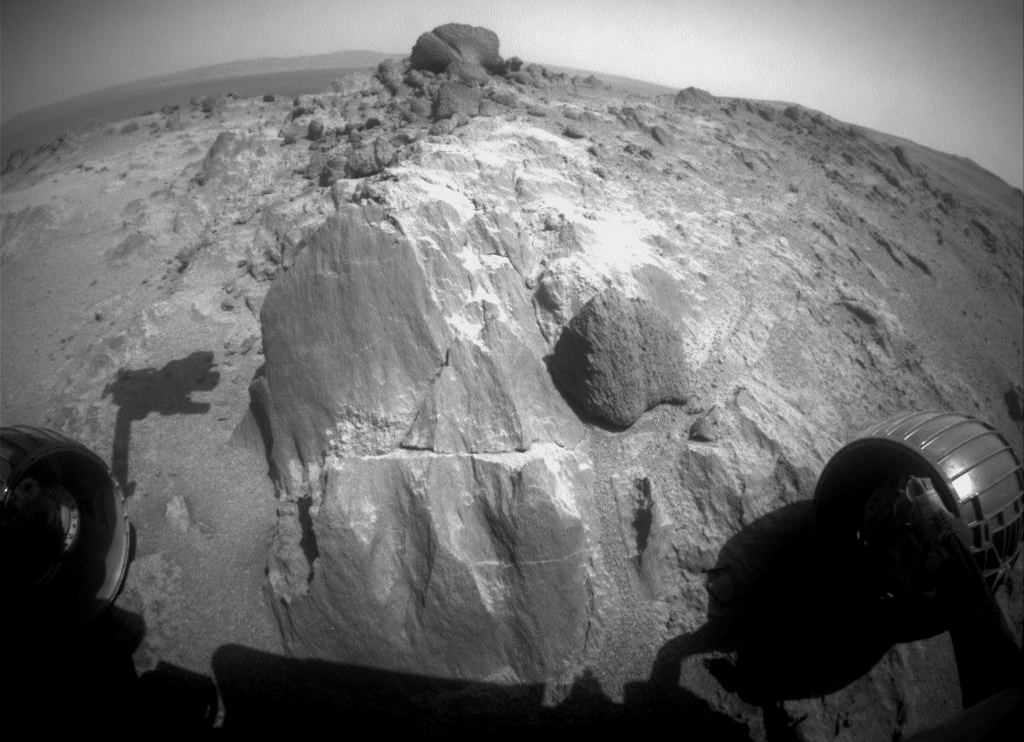

Blocky Rock is Exam Target for Mars Rover Opportunity

The flat-faced rock near the center of this image is a target for contact investigation by NASA’s Mars Exploration Rover Opportunity in early March 2015.

The view is from the rover’s front hazard avoidance camera on March 3, 2015, during the 3,948th Martian day, or sol, of Opportunity’s work on Mars. This camera is mounted low on the rover and has a wide-angle lens. The scene includes a shadow of the tool turret at the end of Opportunity’s robotic arm.

The rock includes a target called “Sergeant Charles Floyd,” for the quartermaster of the Lewis and Clark expedition.

JPL manages the Mars Exploration Rover Project for NASA’s Science Mission Directorate in Washington.

Credit: NASA/JPL-Caltech